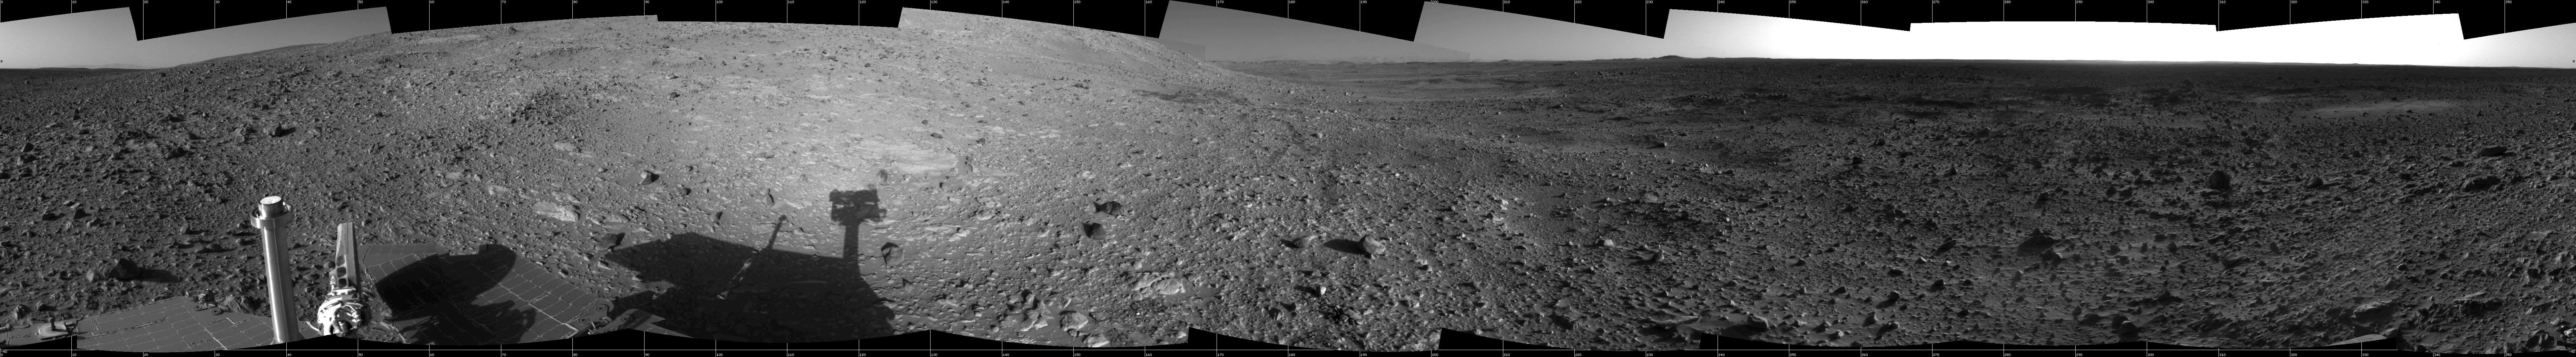

Hilly Surroundings (cylindrical)

This 360-degree view of the terrain surrounding NASA’s Mars Exploration Rover Spirit was taken on the rover’s 189th sol on Mars (July 15, 2004). It was assembled from images taken by the rover’s navigation camera at a position referred to as Site 72, which is at the base of the “West Spur” portion of the “Columbia Hills.” The view is presented in a cylindrical projection with geometrical seam correction.

Credit: NASA/JPL